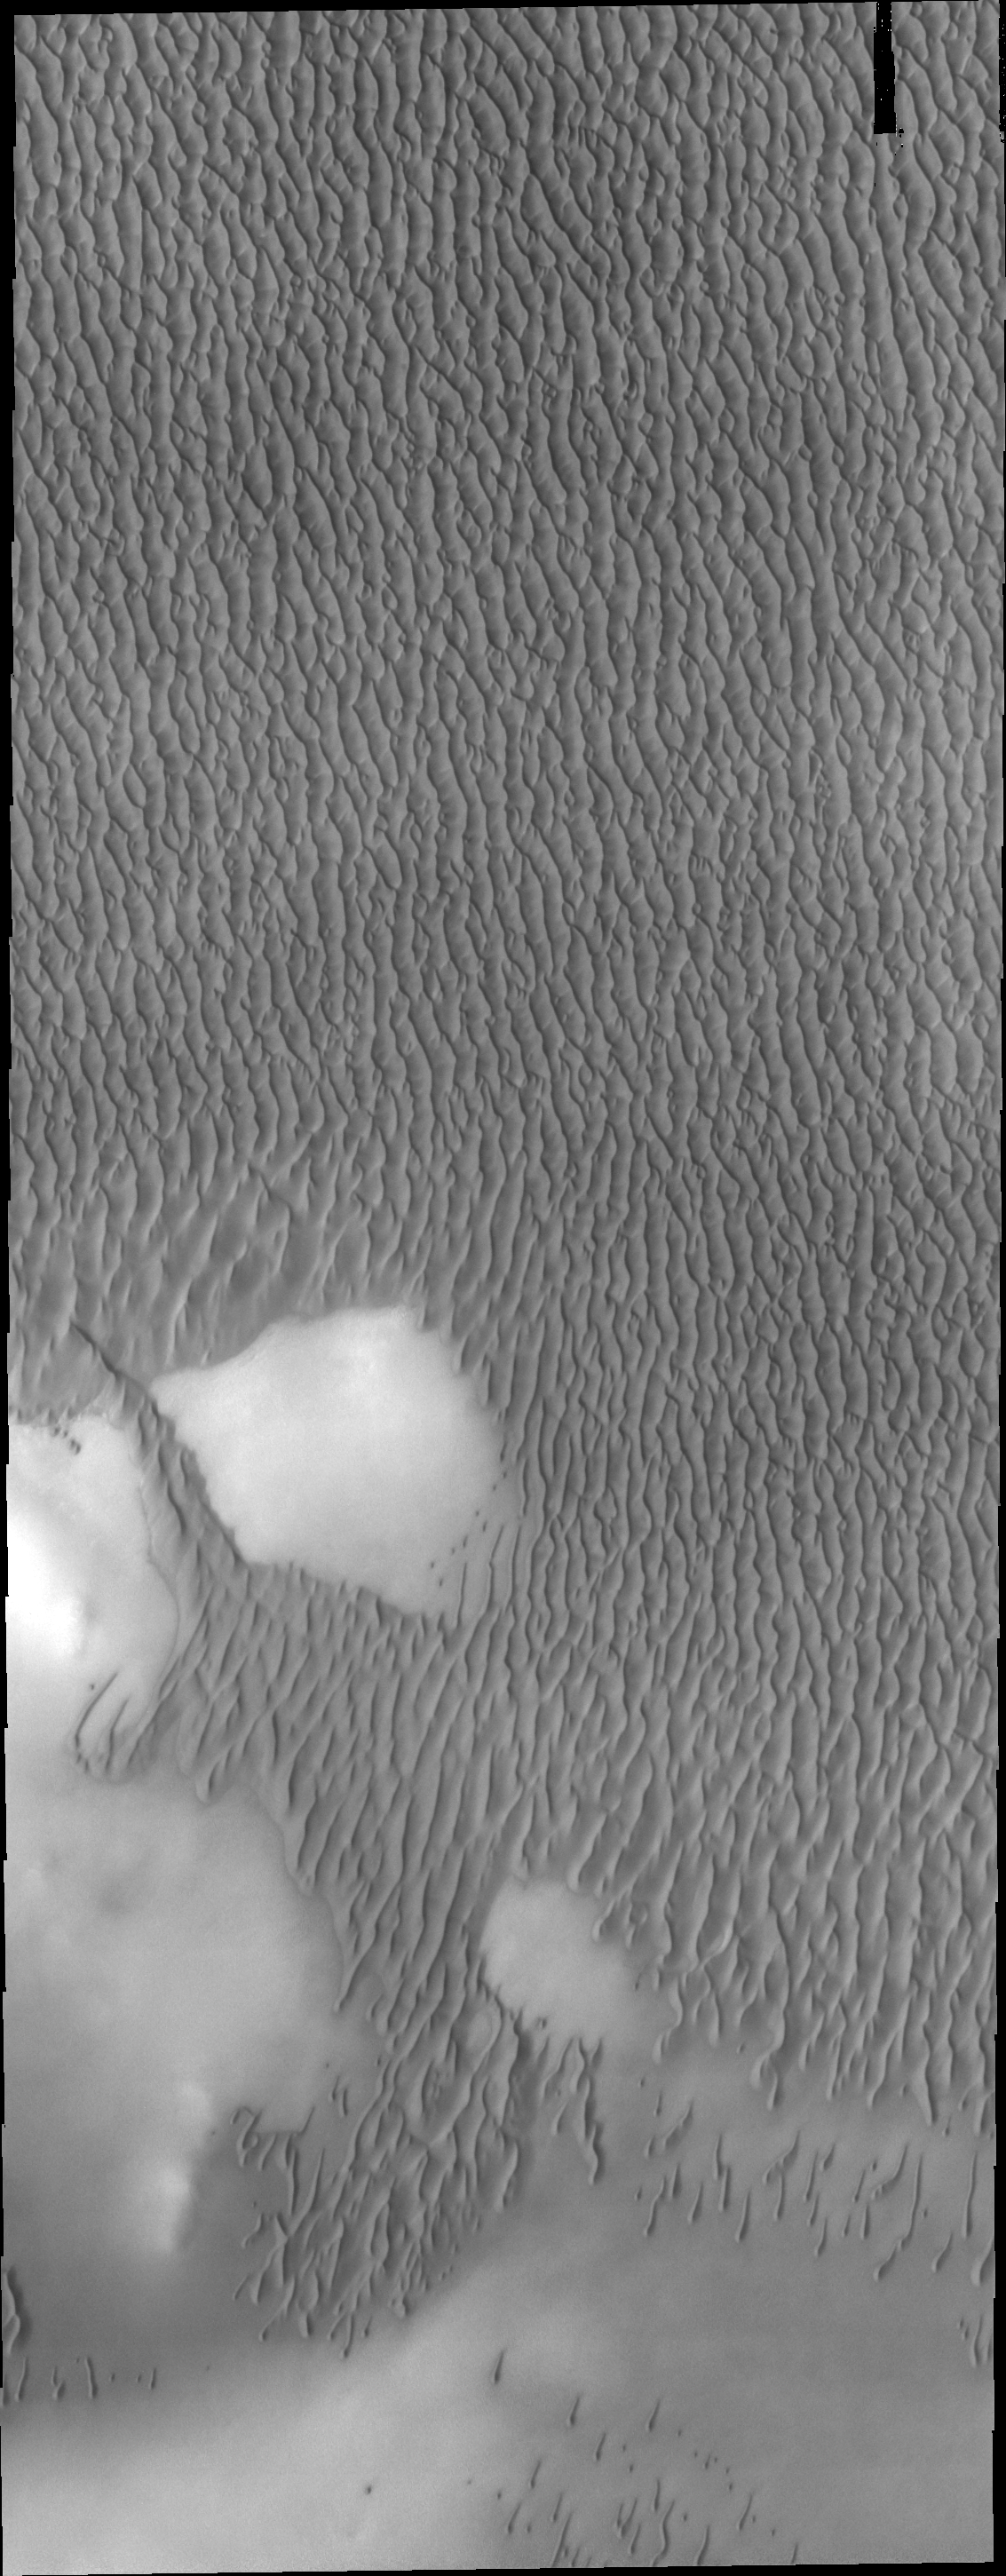

Olympia Undae

Today’s VIS image shows a small portion of Olympia Undae, the largest dune field near the north polar cap.

Credit: NASA/JPL/ASU